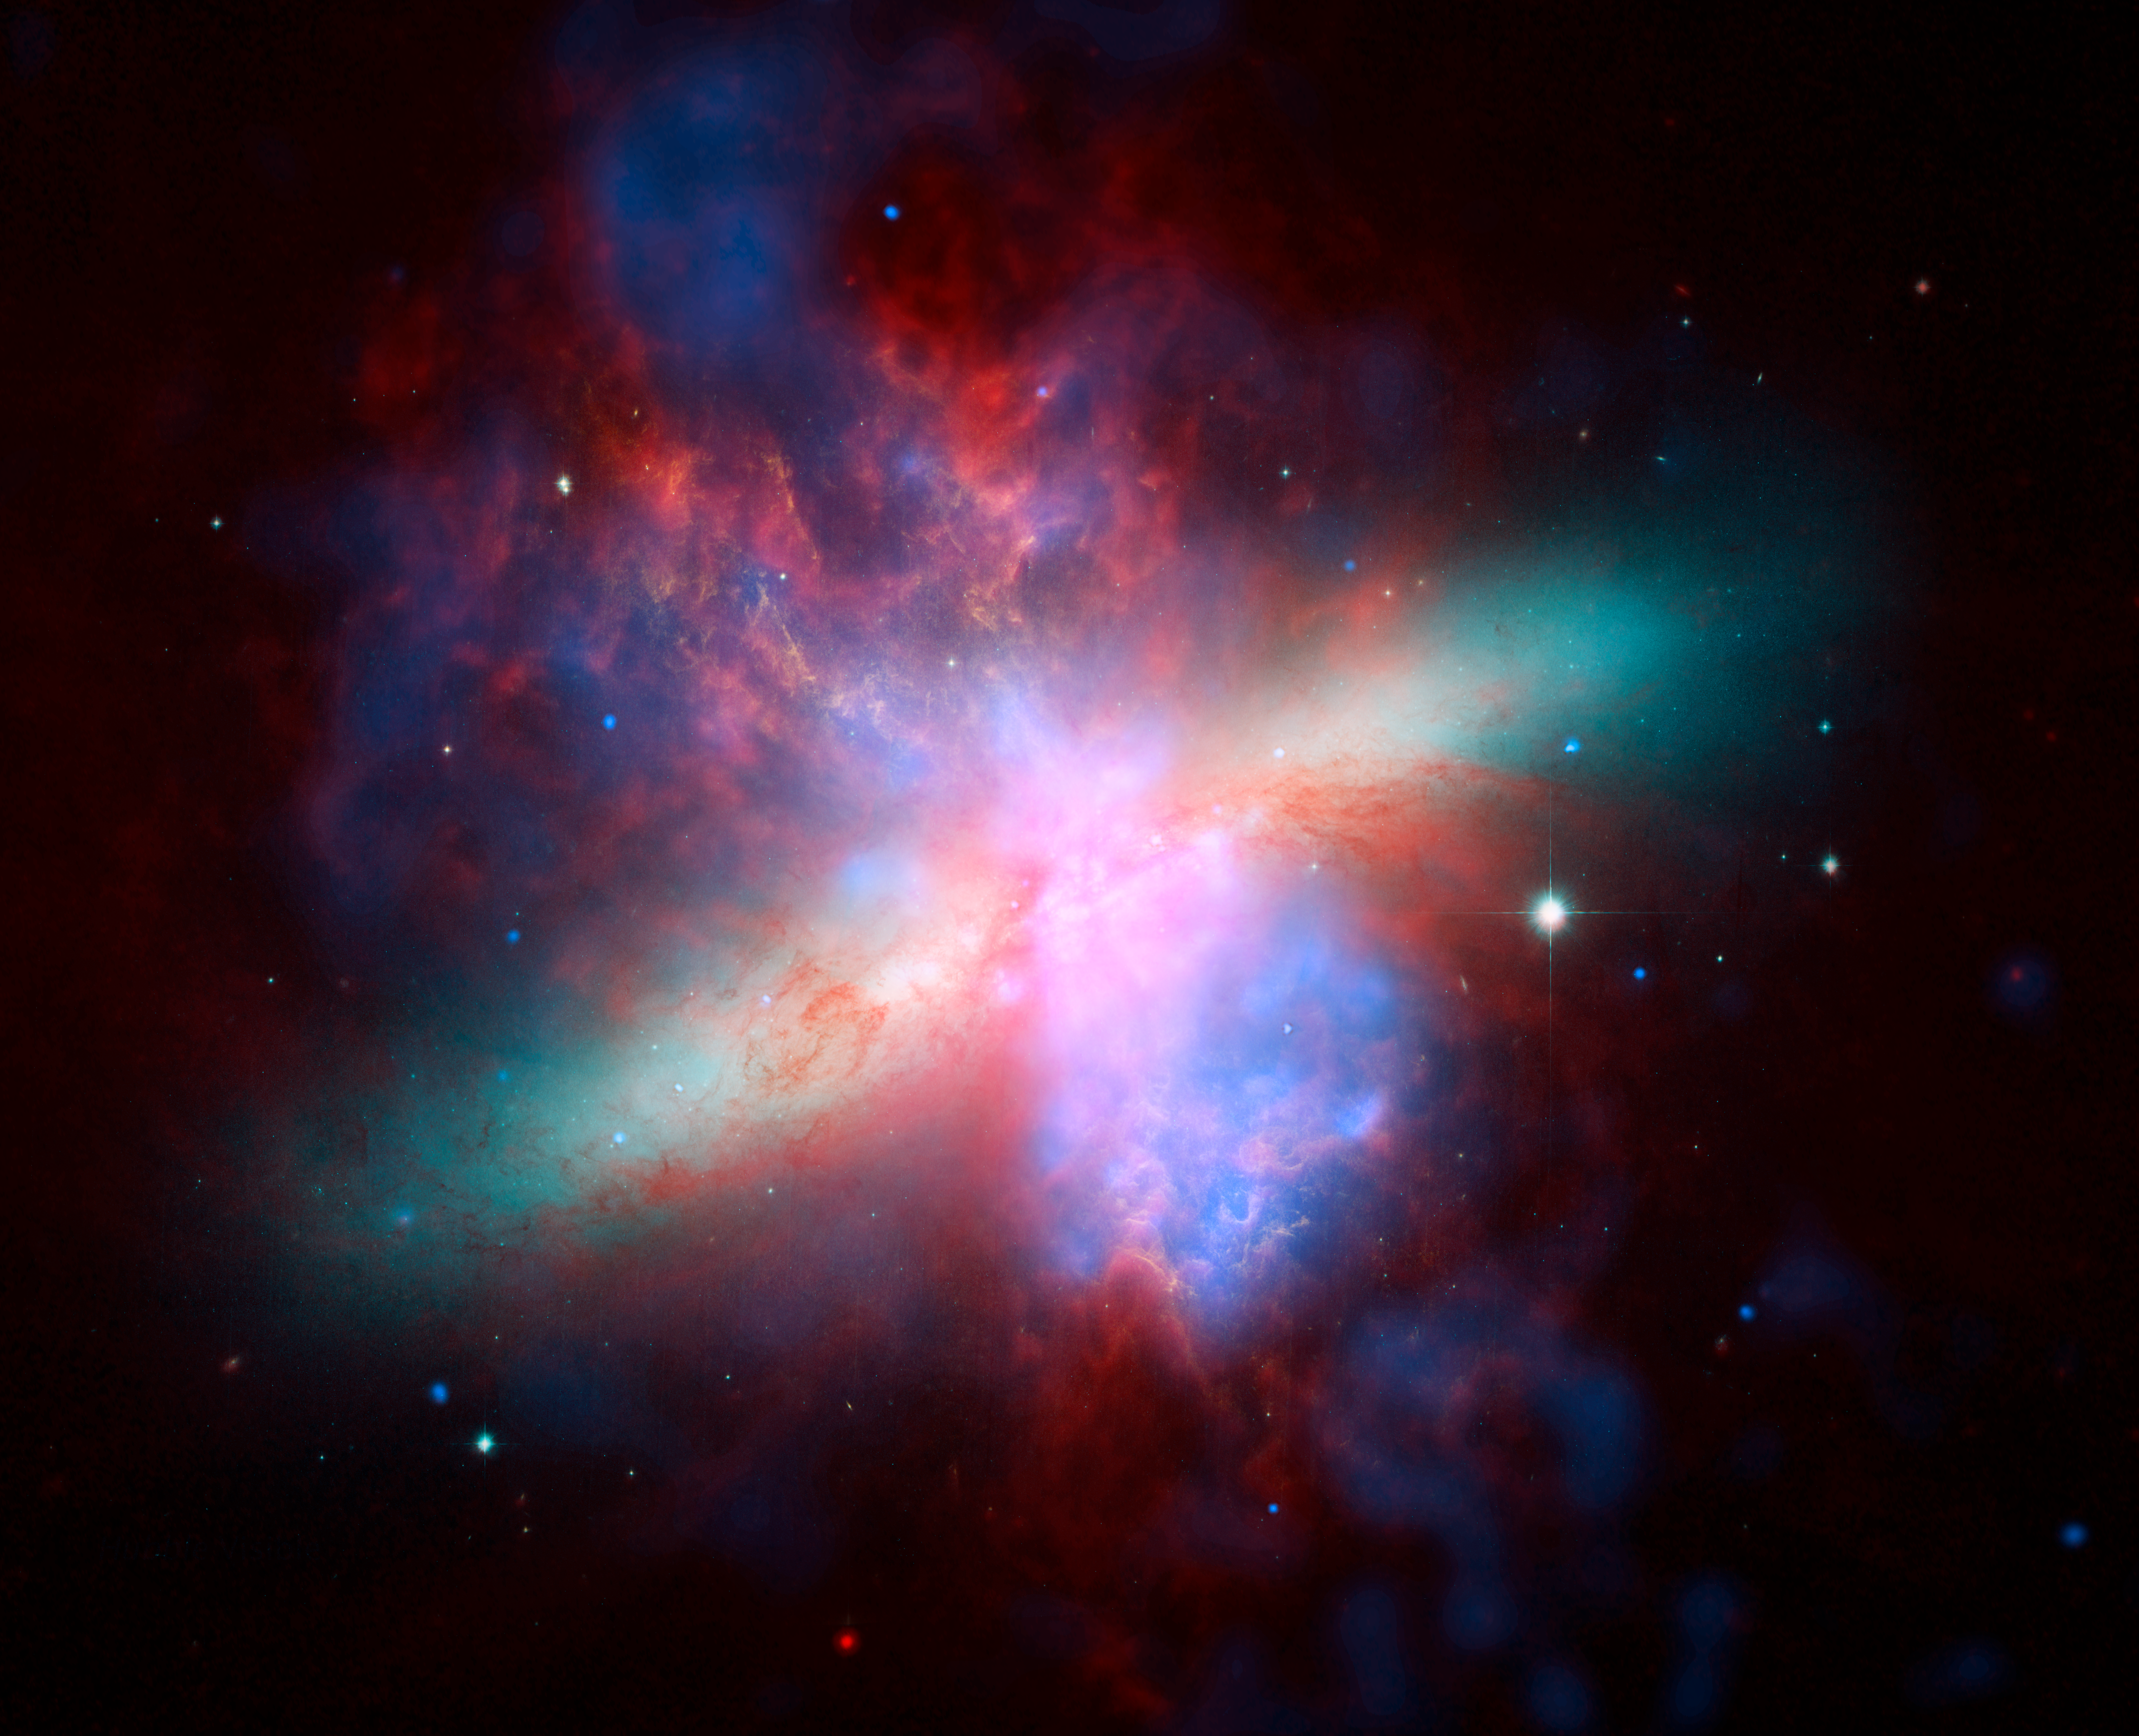

M82: Great Observatories Present Rainbow of a Galaxy

NASA's Spitzer, Hubble, and Chandra space observatories teamed up to create this multi-wavelength view of the M82 galaxy. The lively portrait celebrates Hubble's "sweet sixteen" birthday.X-ray data recorded by Chandra appears in blue; infrared light recorded by Spitzer appears in red; Hubble's observations of hydrogen emission appear in orange, and the bluest visible light appears in yellow-green.

Credit: NASA/JPL-Caltech/STScI/CXC/UofA/